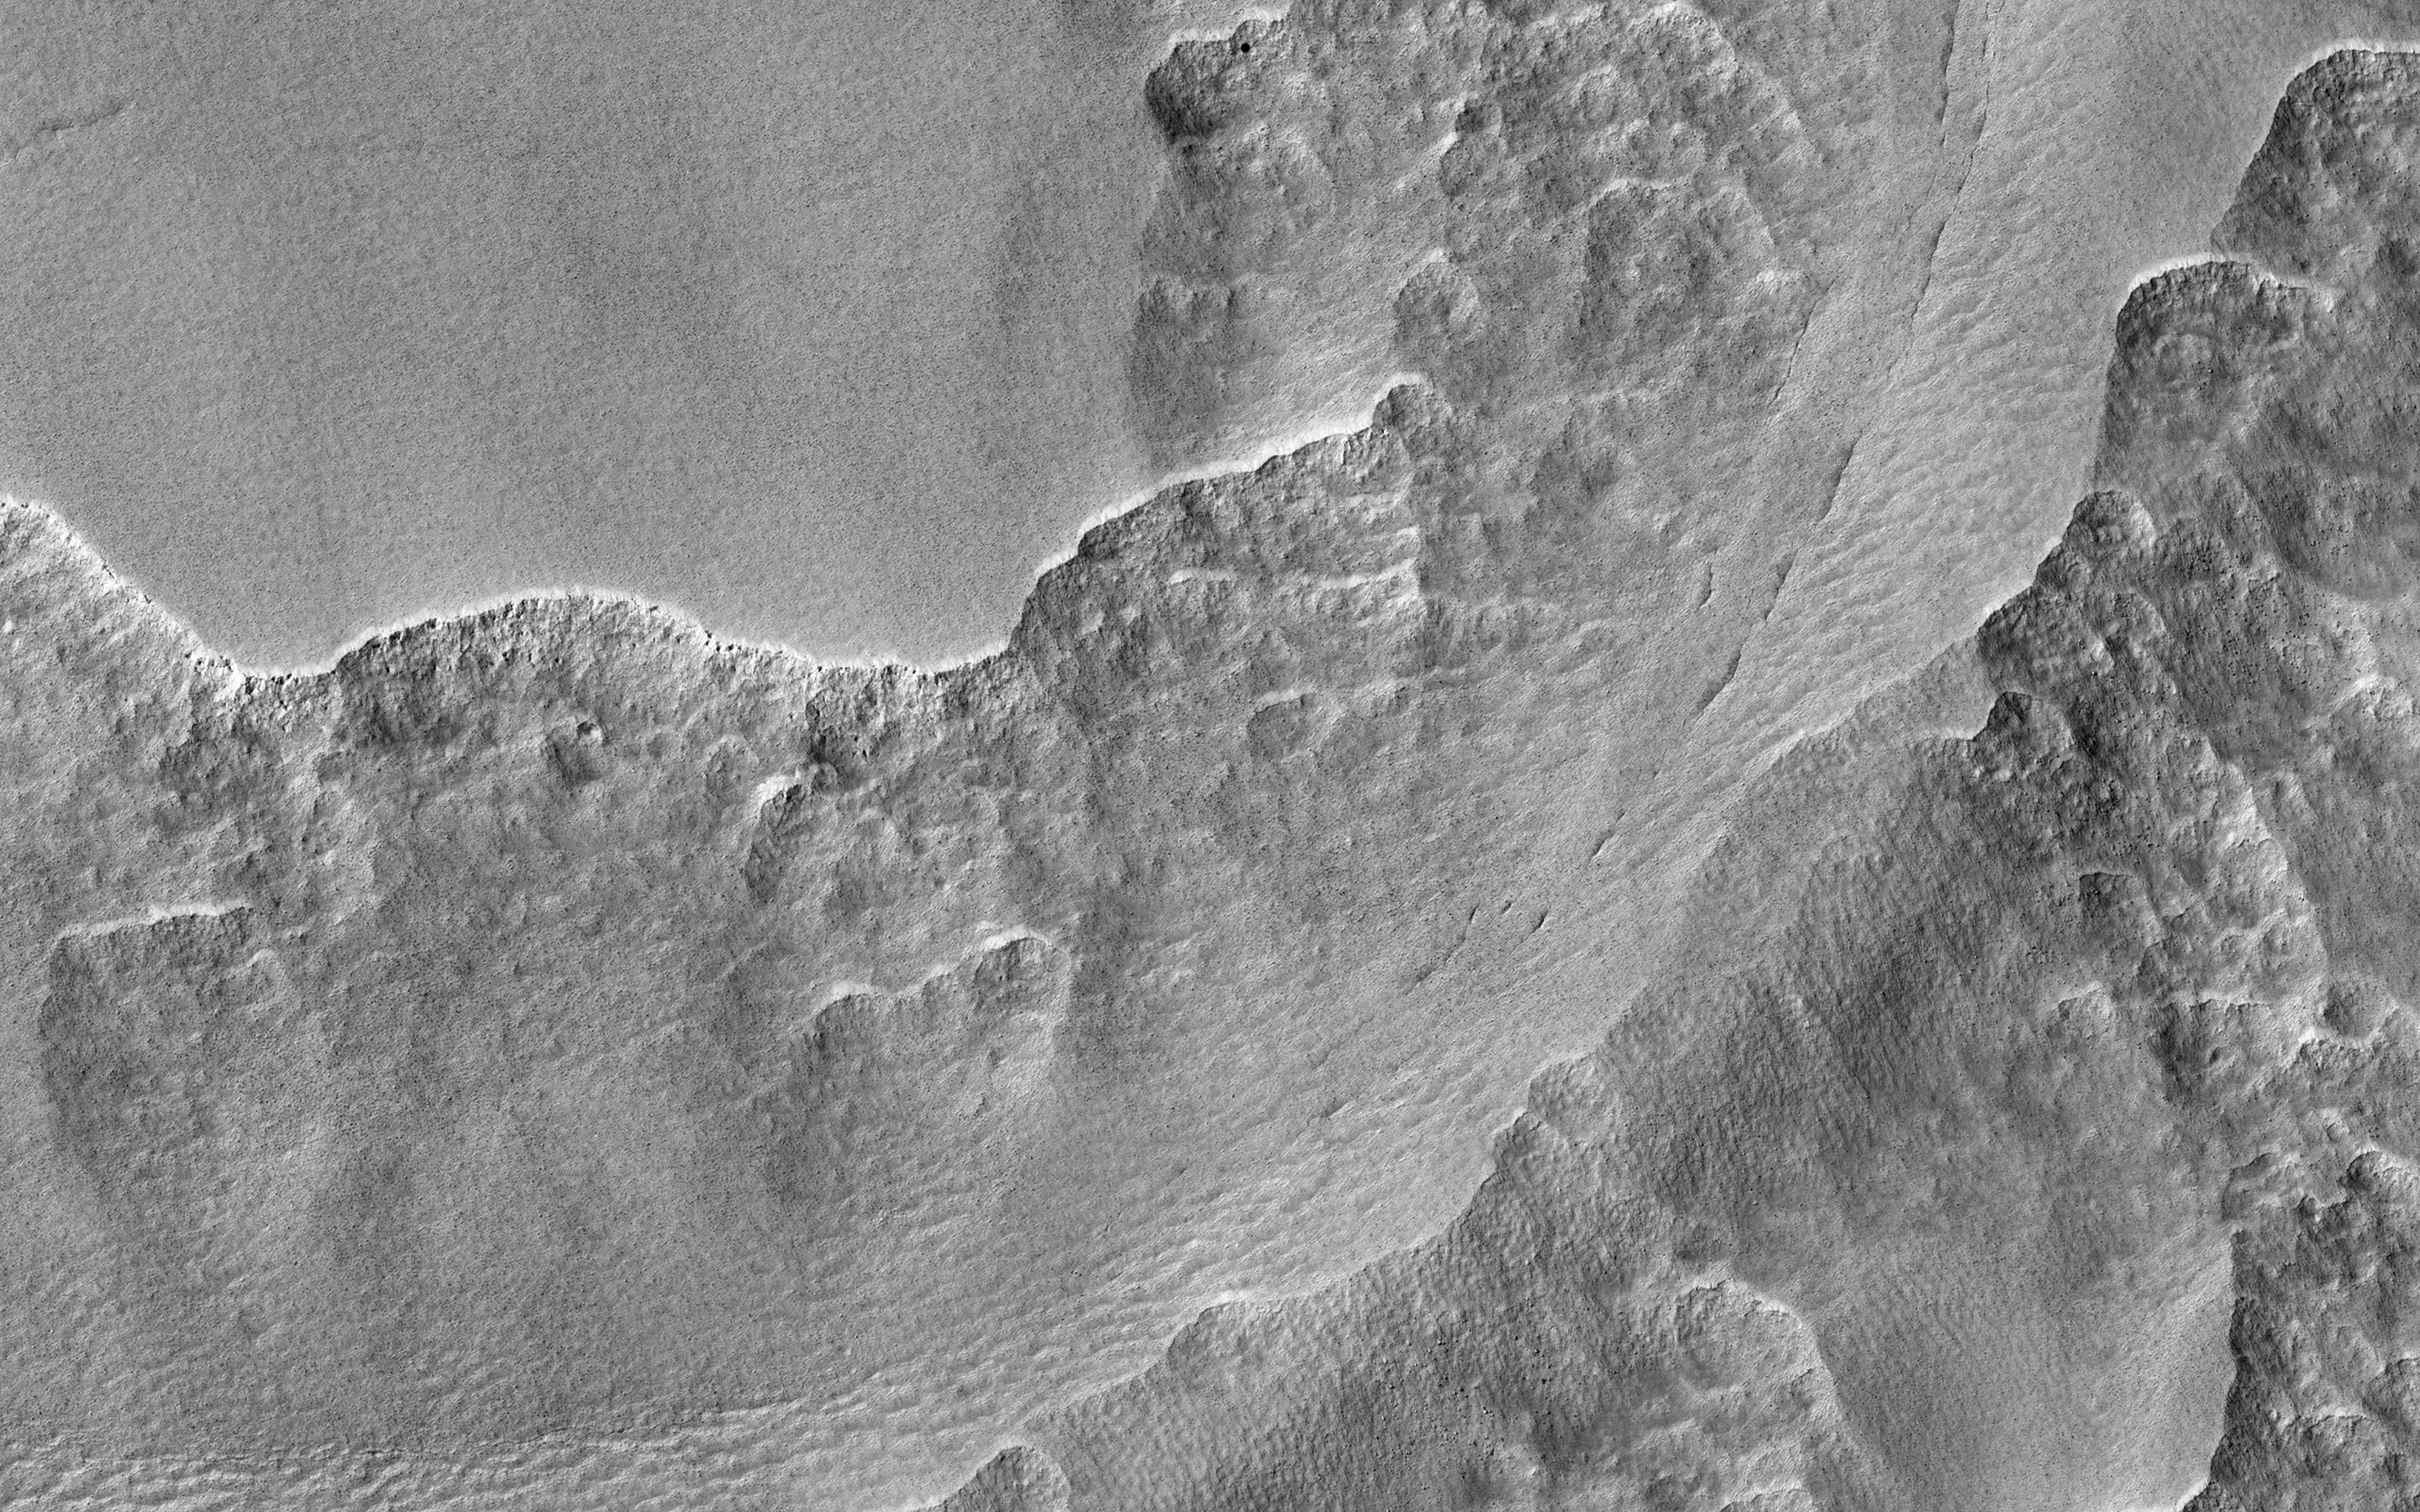

Filled Crater and Scallops

In this observation made for a study of ancient craters, we see the craters filled with smooth material that has subsequently degraded into scallops. These formations might be possibly due to ground ice sublimation.

High resolution can help to estimate any differences in roughness on the smoother main mantle and in the eroded hollows. With the enhanced color swath, we might be able to view composition variations of the material.

This caption is based on the original science rationale.

The University of Arizona, Tucson, operates HiRISE, which was built by Ball Aerospace & Technologies Corp., Boulder, Colo. NASA’s Jet Propulsion Laboratory, a division of the California Institute of Technology in Pasadena, manages the Mars Reconnaissance Orbiter Project for NASA’s Science Mission Directorate, Washington.

Credit: NASA/JPL-Caltech/University of Arizona